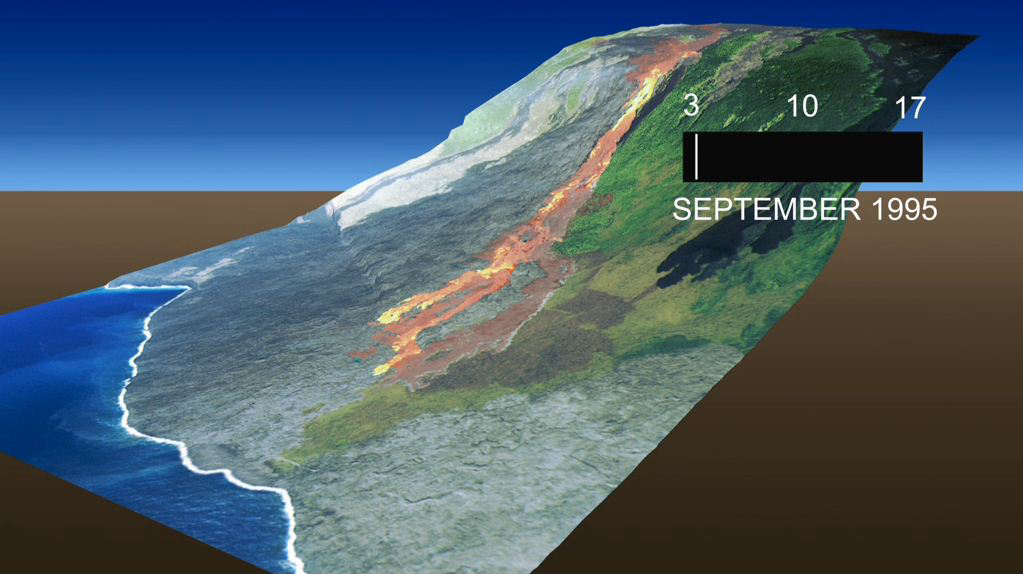

Kamoamoa Flow Field Animation

This animation, which depicts the growth of the Kamoamoa Flow Field, Kilauea Volcano, Hawaii, was generated from a sequence of ten multispectral images acquired between September 3 and 17, 1995. During this time period lava flows breaking out above the Paluma Pali (or cliff), at an elevation of 480 meters (1575 feet), completed the 5 kilometer (3 mile) journey to the Pacific Ocean.

To visualize the progress of the lava flows, infrared images of the flows were superimposed over a common true-color background image. The colors of the lava flows are a function of temperature: the hottest temperatures are displayed in bright yellow, intermediate temperatures grade from bright red to orange, and the coolest temperatures are displayed in dark orange and brown. Image-morphing techniques were used to approximate the shape and position of the flows at 30-min intervals over the 14-day period. Finally, the morphed images were superimposed over a digital elevation model (DEM) and rendered as 3-D perspective views of the flow field.

Credit: NASA/JPL-Caltech